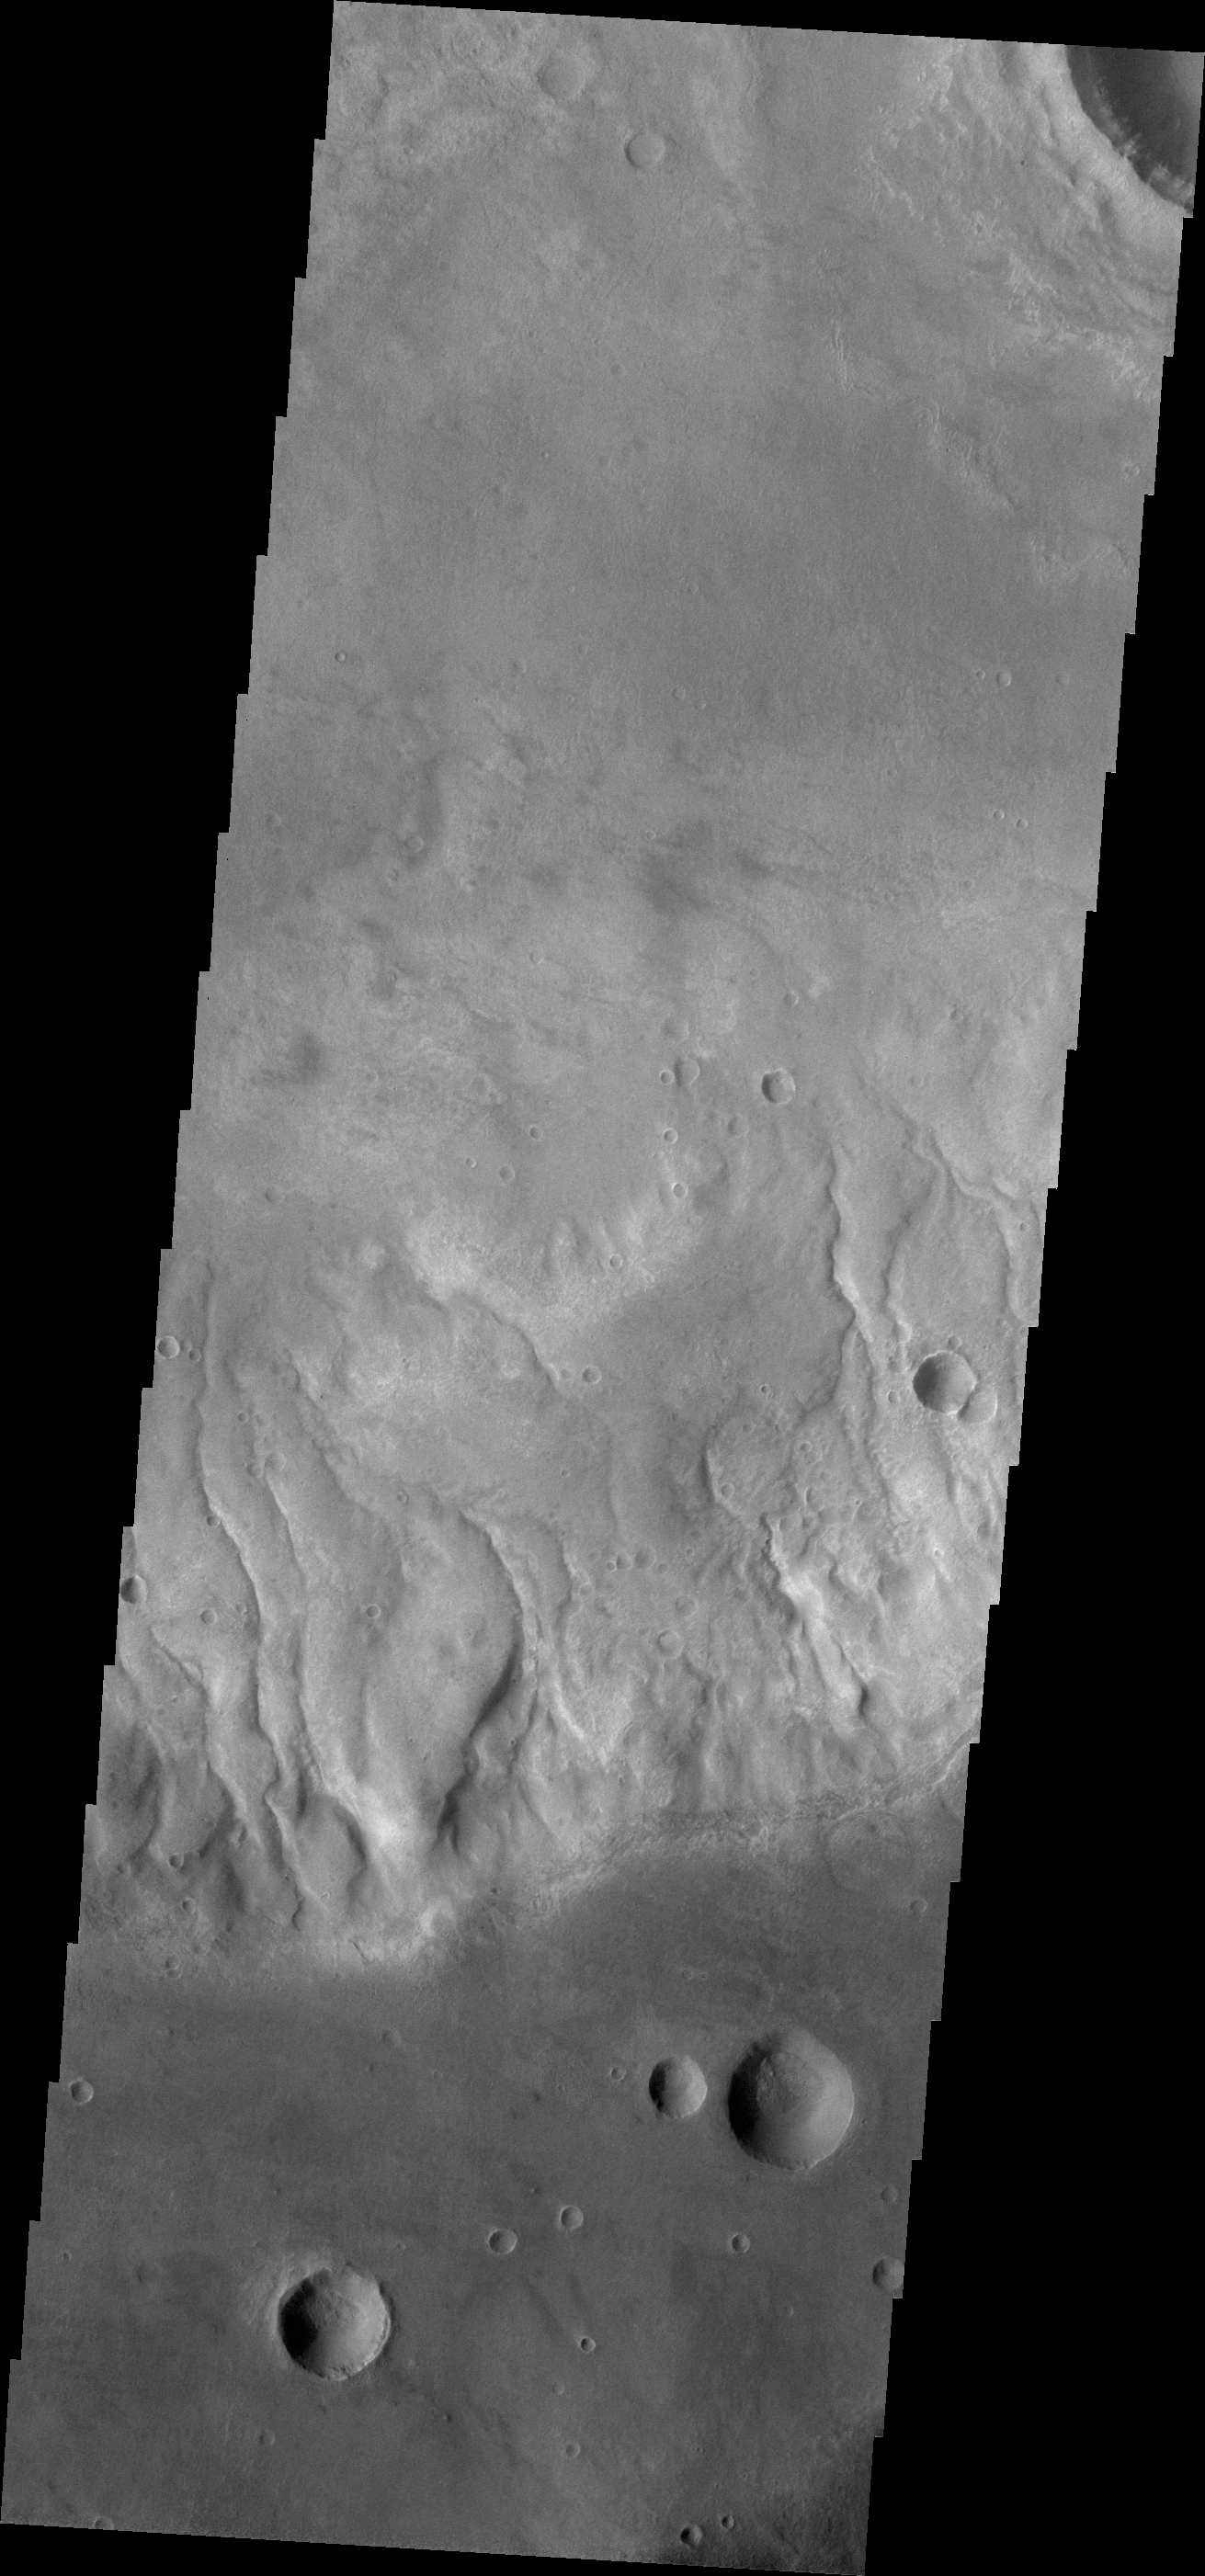

Bunge Gullies

This VIS image shows numerous gullies that dissect the rim of Bunge Crater.

Credit: NASA/JPL/ASU